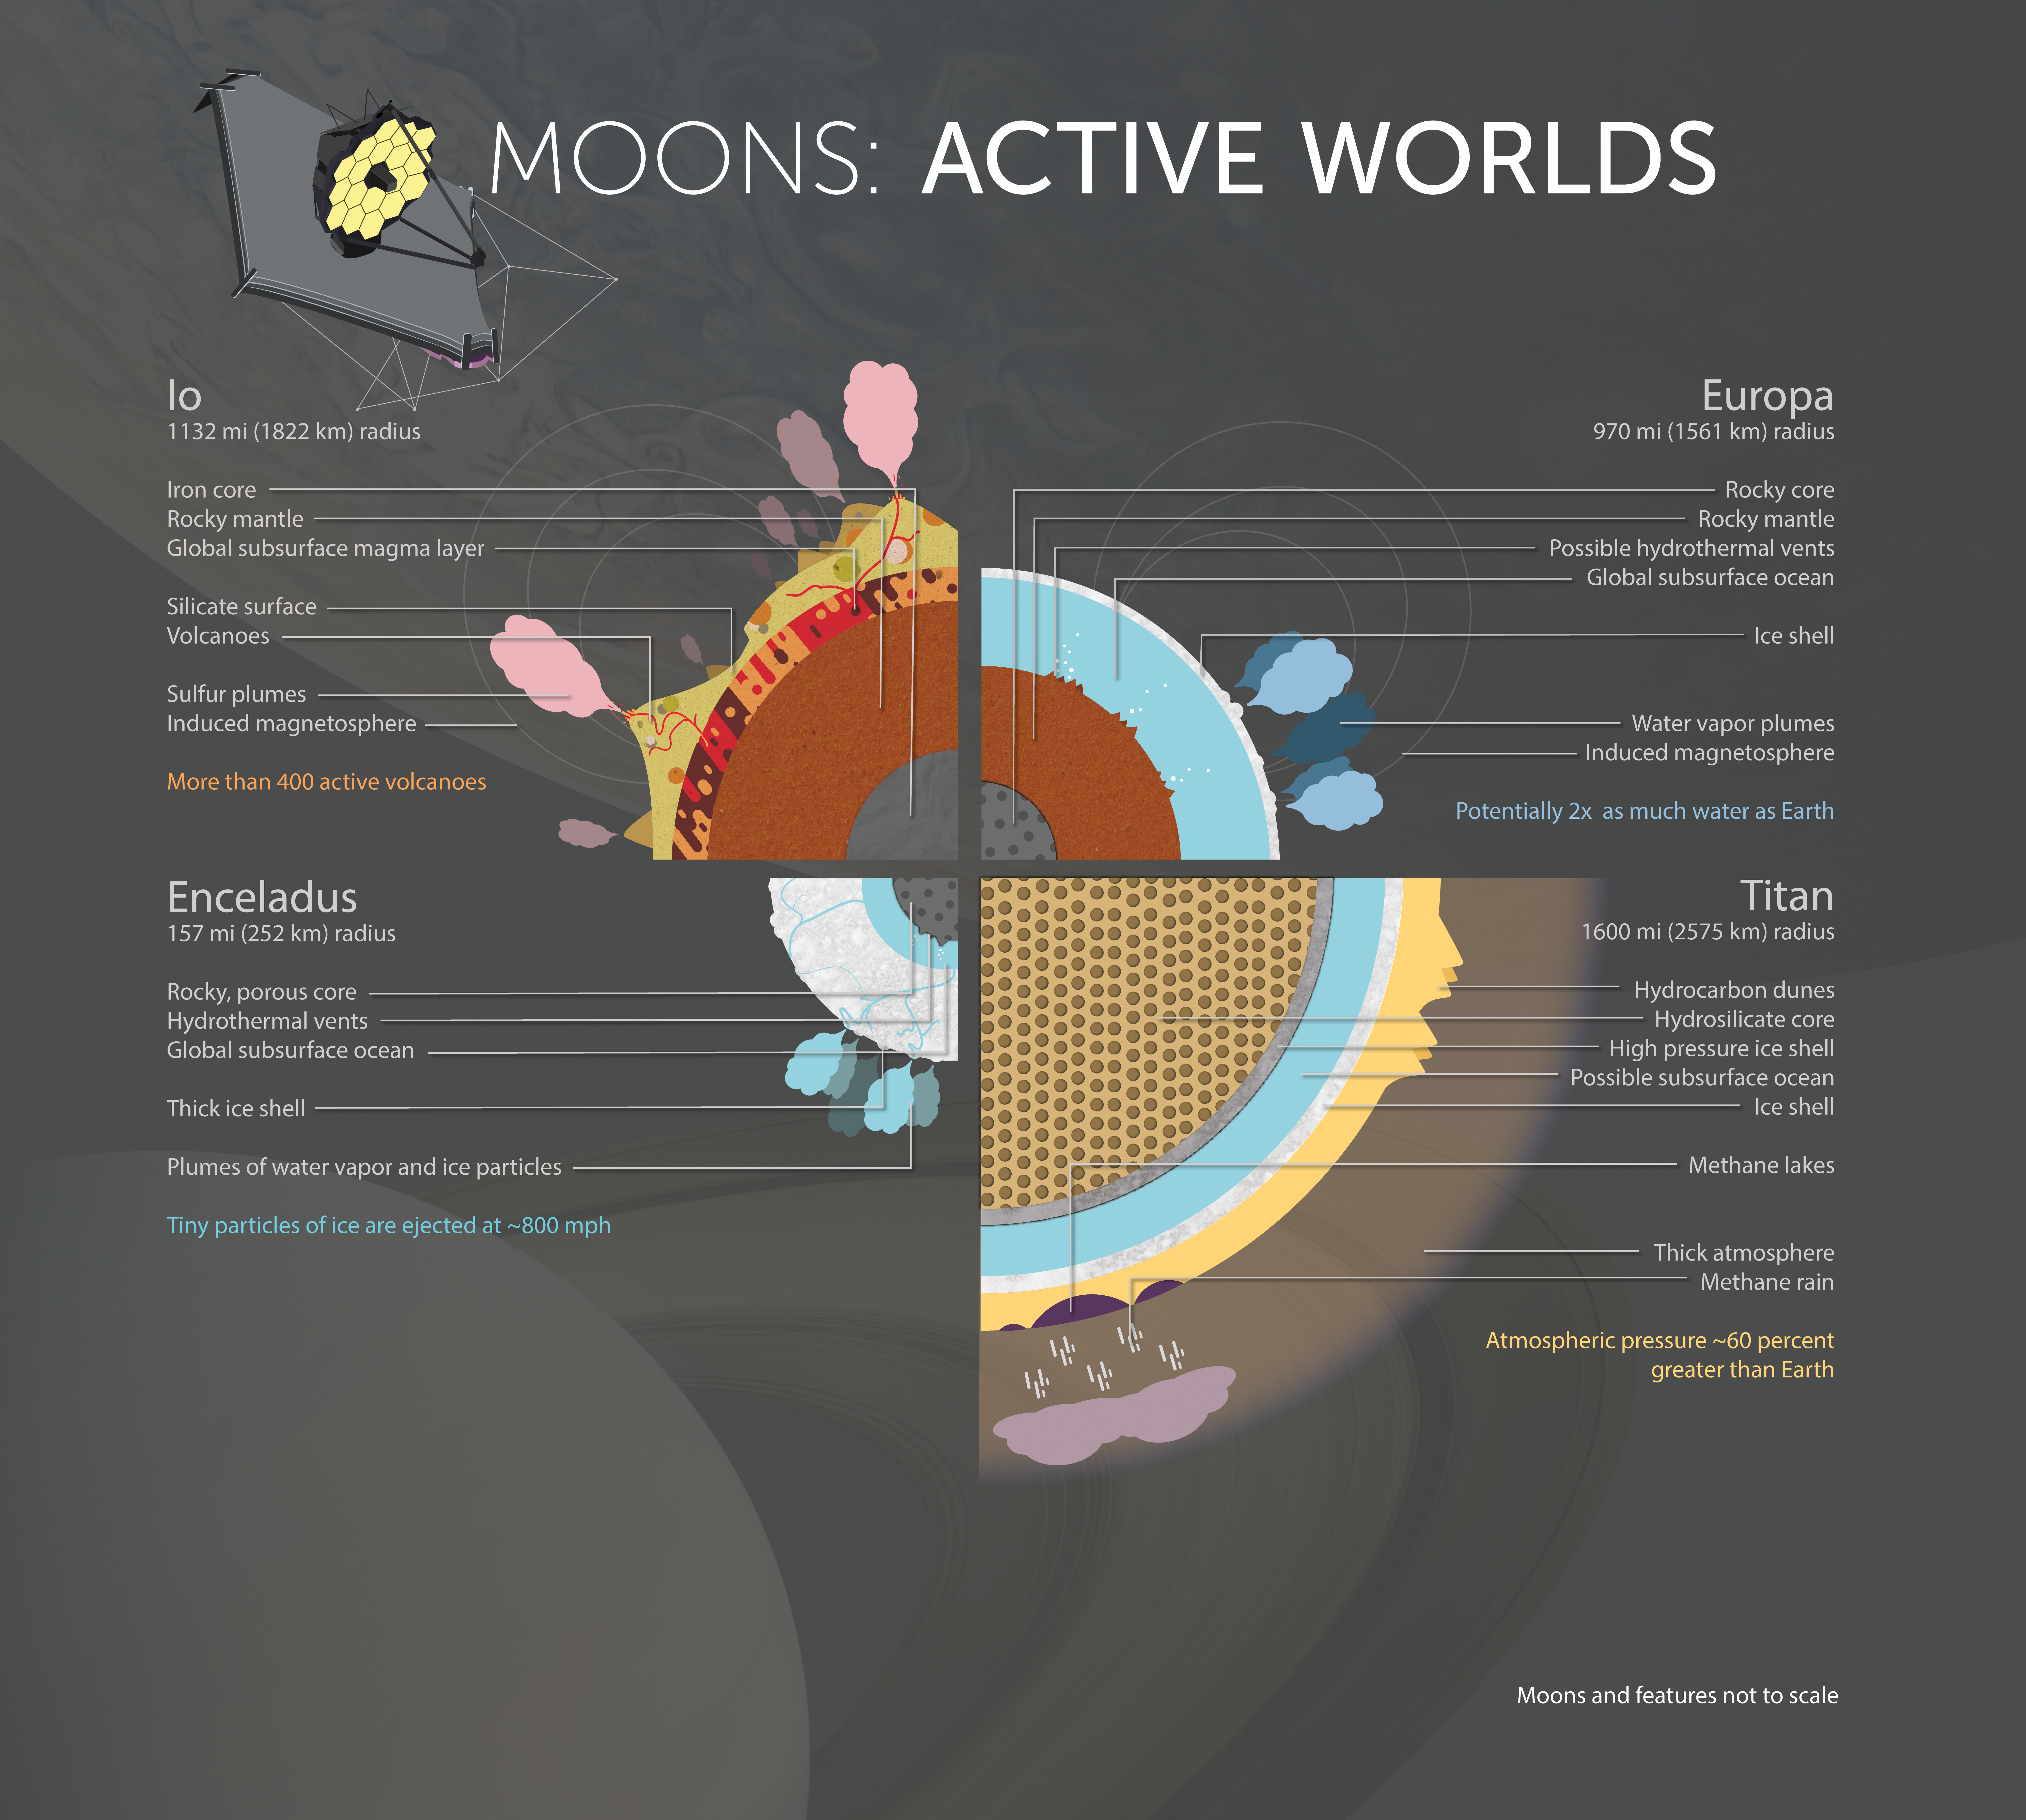

Moons: Active Worlds

Discover the makeup of four active Solar System moons, worlds unto themselves with unique, dynamic environments. The ice worlds of Europa and Enceladus can be compared and contrasted with methane-rich Titan and fiery Io. How similar or different is each moon from our own active world, Earth?

Credit: Image: NASA, ESA, CSA, Joseph Olmsted (STScI)